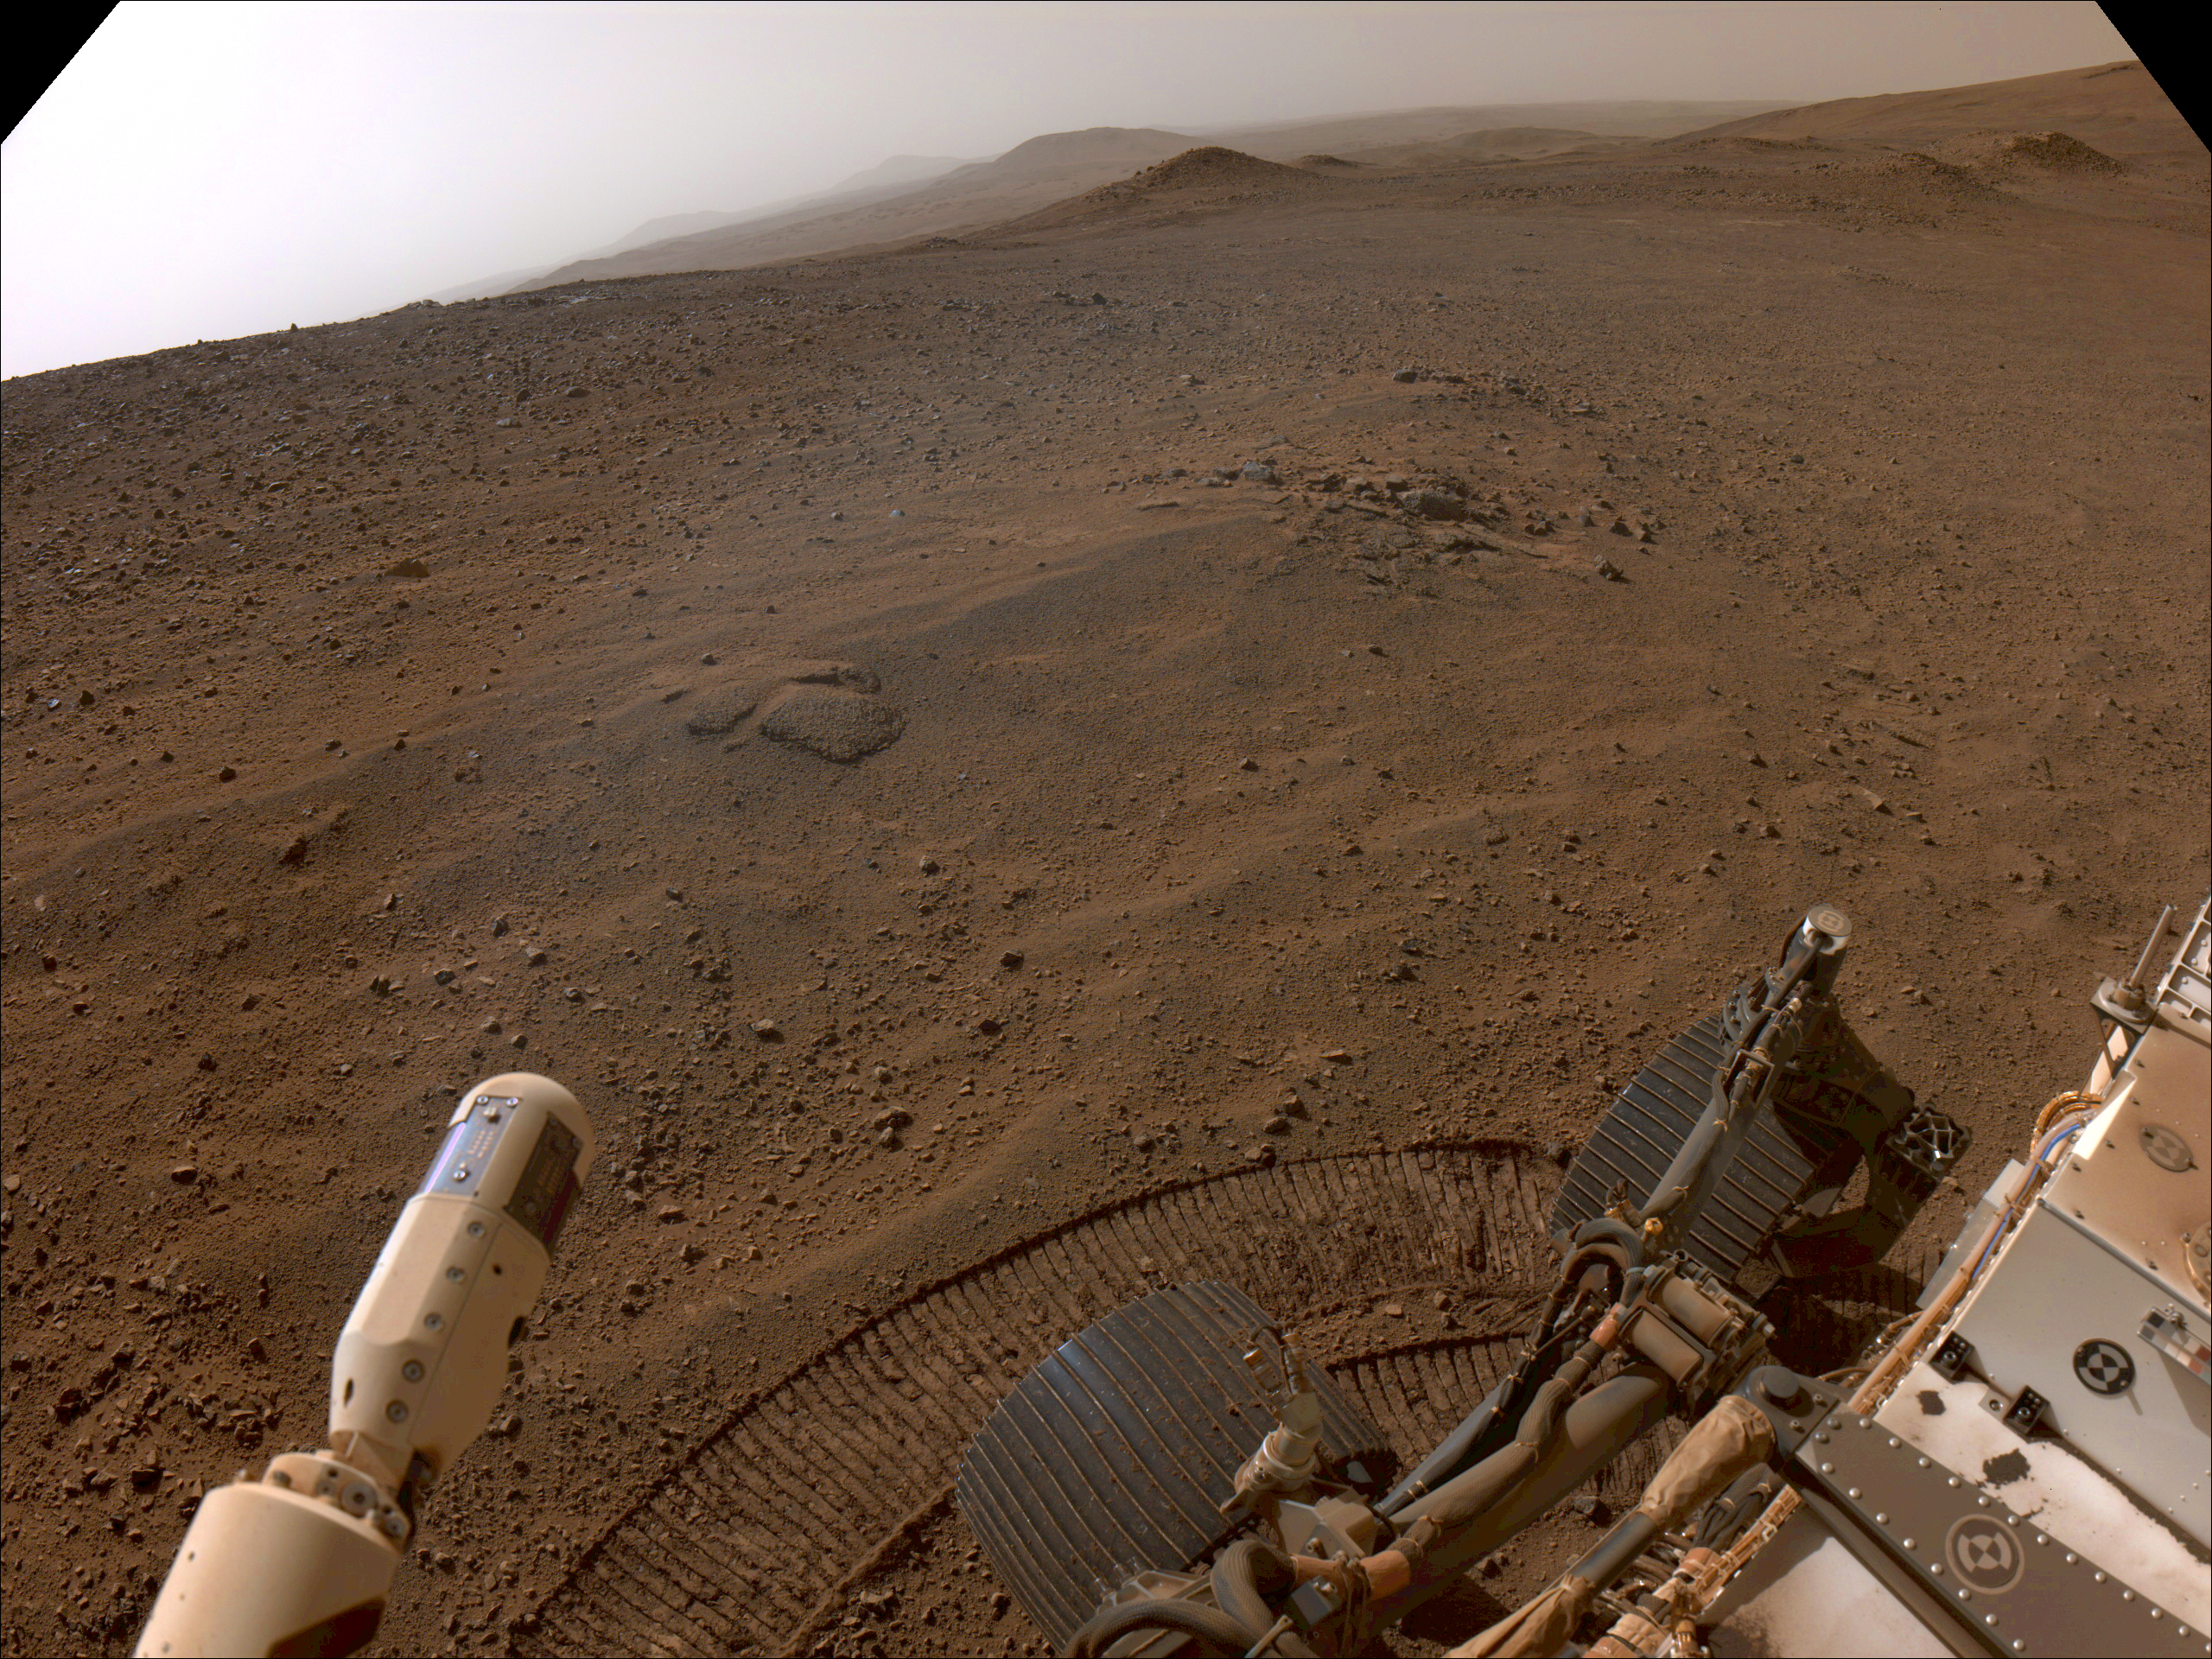

Perseverance’s View From ‘Lookout Hill’

NASA’s Perseverance Mars rover used its right-front navigation camera to capture this first view over the rim of Jezero Crater on Dec. 10, 2024, the 1,354th Martian day, or sol, of the mission, when it reached the end of its long climb from the crater floor.

The rover is looking west in this image from a location nicknamed “Lookout Hill.” Not visible is “Witch Hazel Hill,” a scientifically significant rocky outcrop that Perseverance is headed toward. Once there, the rover will spend about six months exploring the area.

Scientists are excited to explore the region outside of Jezero because the rover will encounter rocks excavated by a monster meteor impact that formed the crater an estimated 3.9 billion years ago. These rocks could not only be early Martian crust, but among the oldest rocks found anywhere in the solar system.

A key objective for Perseverance’s mission on Mars is astrobiology, including the search for signs of ancient microbial life. The rover will characterize the planet’s geology and past climate, pave the way for human exploration of the Red Planet, and be the first mission to collect and cache Martian rock and regolith (broken rock and dust).

Subsequent NASA missions, in cooperation with ESA (European Space Agency), would send spacecraft to Mars to collect these sealed samples from the surface and return them to Earth for in-depth analysis.

The Mars 2020 Perseverance mission is part of NASA’s Moon to Mars exploration approach, which includes Artemis missions to the Moon that will help prepare for human exploration of the Red Planet.

NASA’s Jet Propulsion Laboratory, which is managed for the agency by Caltech in Pasadena, California, built and manages operations of the Perseverance rover.

Credit: NASA/JPL-Caltech